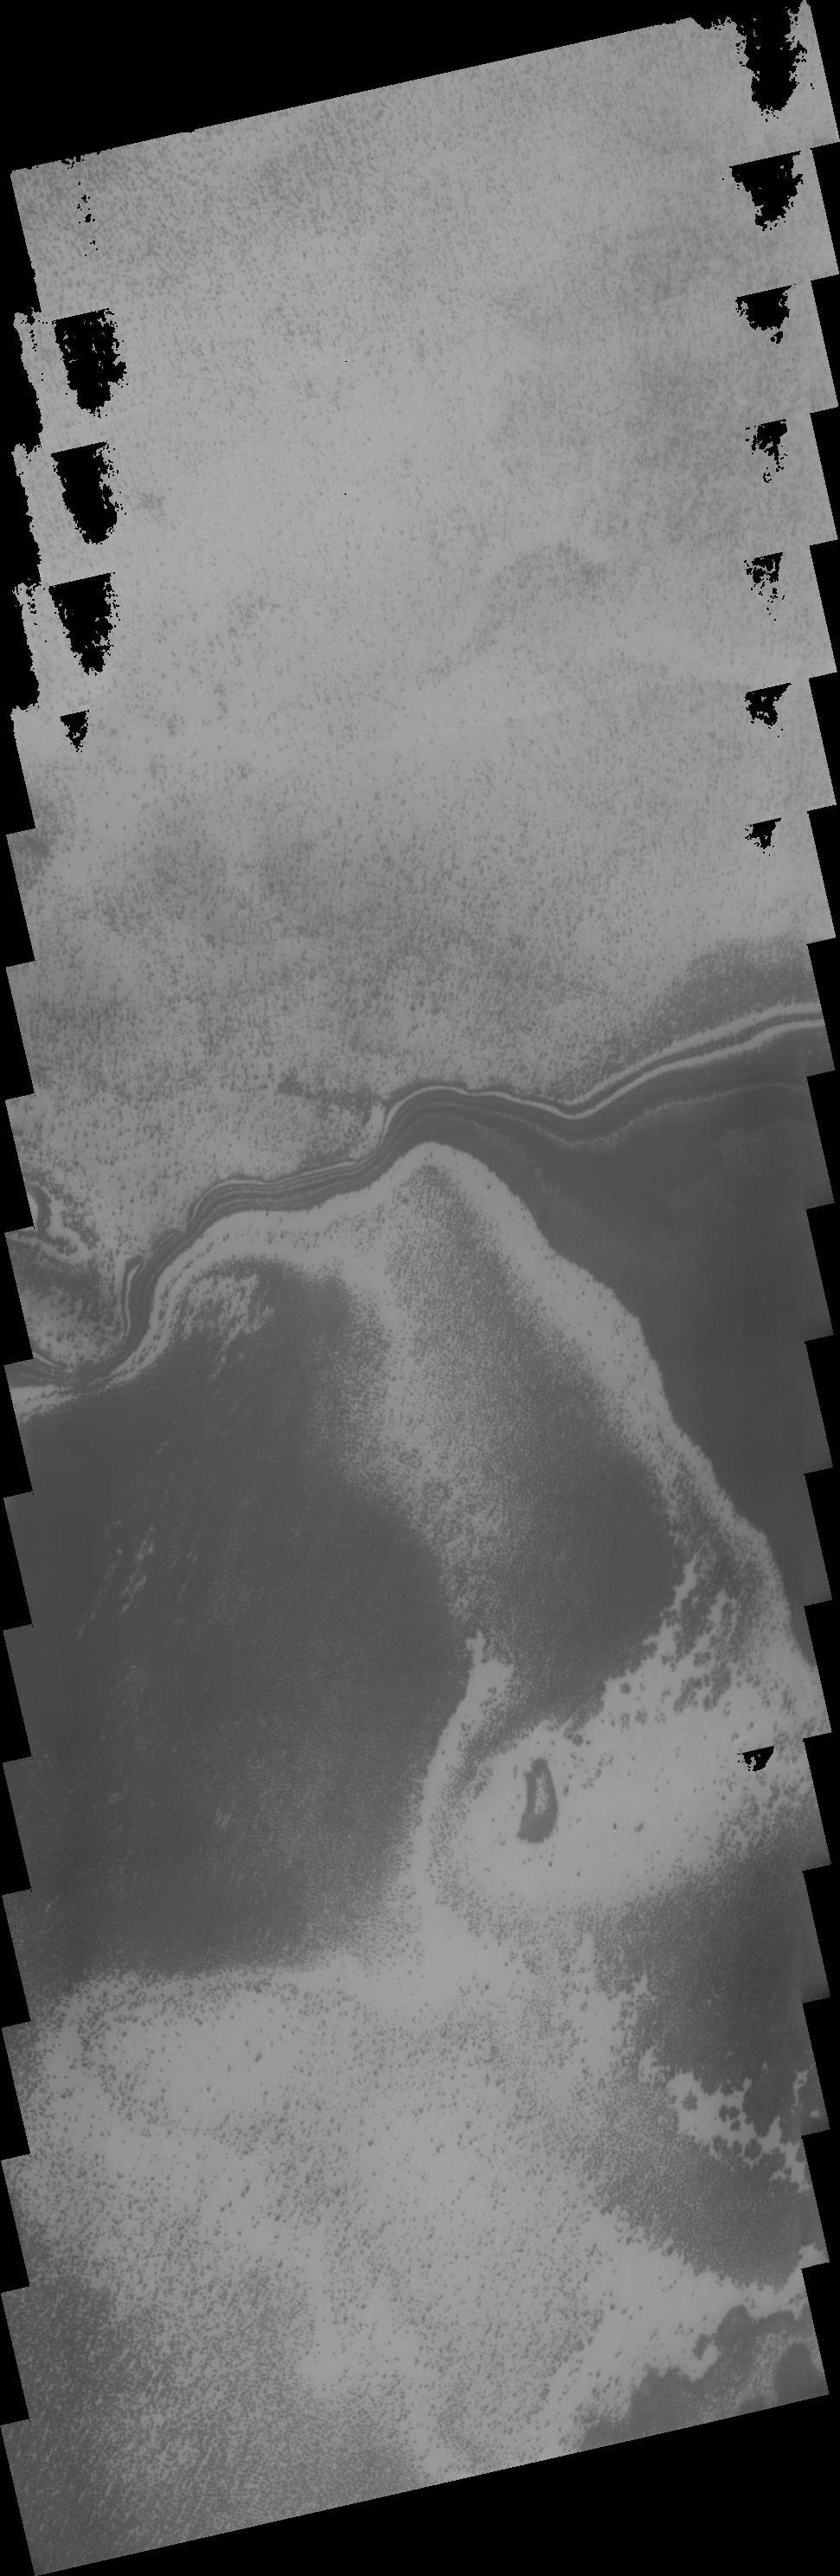

THEMIS ART #72

Back by popular demand: THEMIS ART IMAGE #72 Is this bearded wizard casting a martian spell?

Image information: VIS instrument. Latitude -80.1N, Longitude 32.6E. 17 meter/pixel resolution.

Please see the THEMIS Data Citation Note for details on crediting THEMIS images.

Note: this THEMIS visual image has not been radiometrically nor geometrically calibrated for this preliminary release. An empirical correction has been performed to remove instrumental effects. A linear shift has been applied in the cross-track and down-track direction to approximate spacecraft and planetary motion. Fully calibrated and geometrically projected images will be released through the Planetary Data System in accordance with Project policies at a later time.

NASA’s Jet Propulsion Laboratory manages the 2001 Mars Odyssey mission for NASA’s Office of Space Science, Washington, D.C. The Thermal Emission Imaging System (THEMIS) was developed by Arizona State University, Tempe, in collaboration with Raytheon Santa Barbara Remote Sensing. The THEMIS investigation is led by Dr. Philip Christensen at Arizona State University. Lockheed Martin Astronautics, Denver, is the prime contractor for the Odyssey project, and developed and built the orbiter. Mission operations are conducted jointly from Lockheed Martin and from JPL, a division of the California Institute of Technology in Pasadena.

Credit: NASA/JPL/ASU